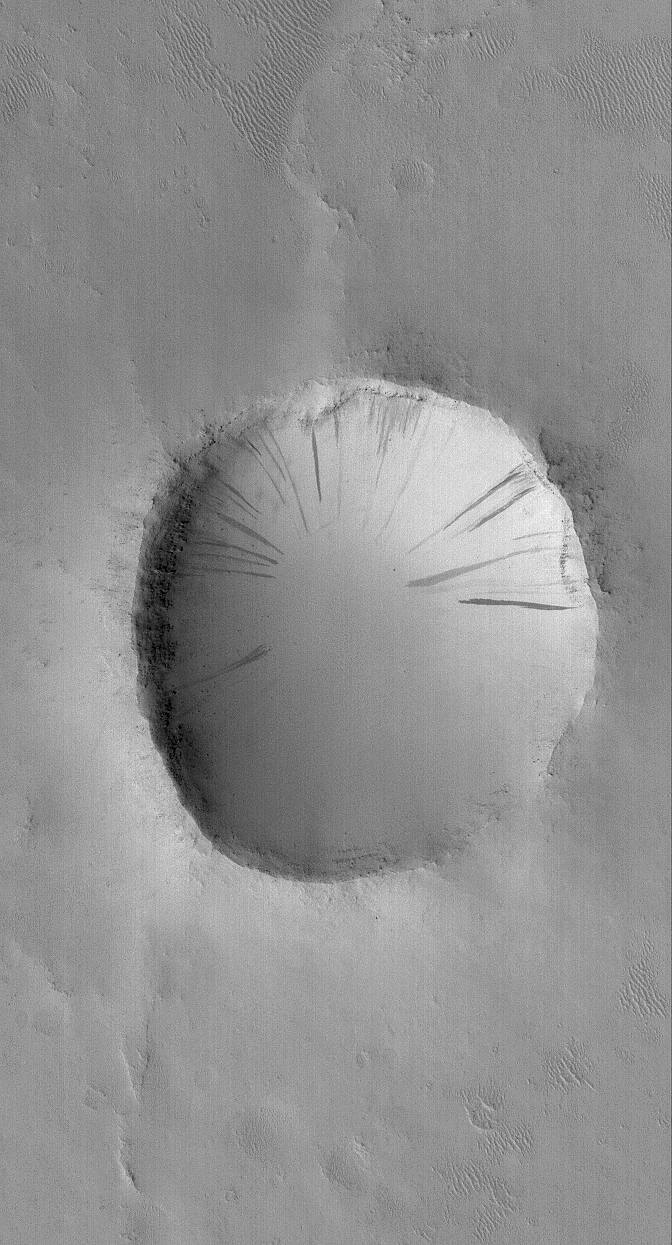

Arabian Crater

6 October 2005
This Mars Global Surveyor (MGS) Mars Orbiter Camera (MOC) image shows an old impact crater in southeastern Arabia Terra. The crater ejecta blanket is no longer visible and all of the terrain has been covered by a mantle of dust. The dark streaks on the crater wall are the result of dry avalanches of dust; the darker streaks formed more recently than the lighter-toned streaks. Indeed, the darkest streak is likely to be less than a few years old.

Location near: 3.0°N, 315.6°W
Image width: width: ~3 km (~1.9 mi)
Illumination from: lower left
Season: Northern Autumn

Credit: NASA/JPL/Malin Space Science Systems